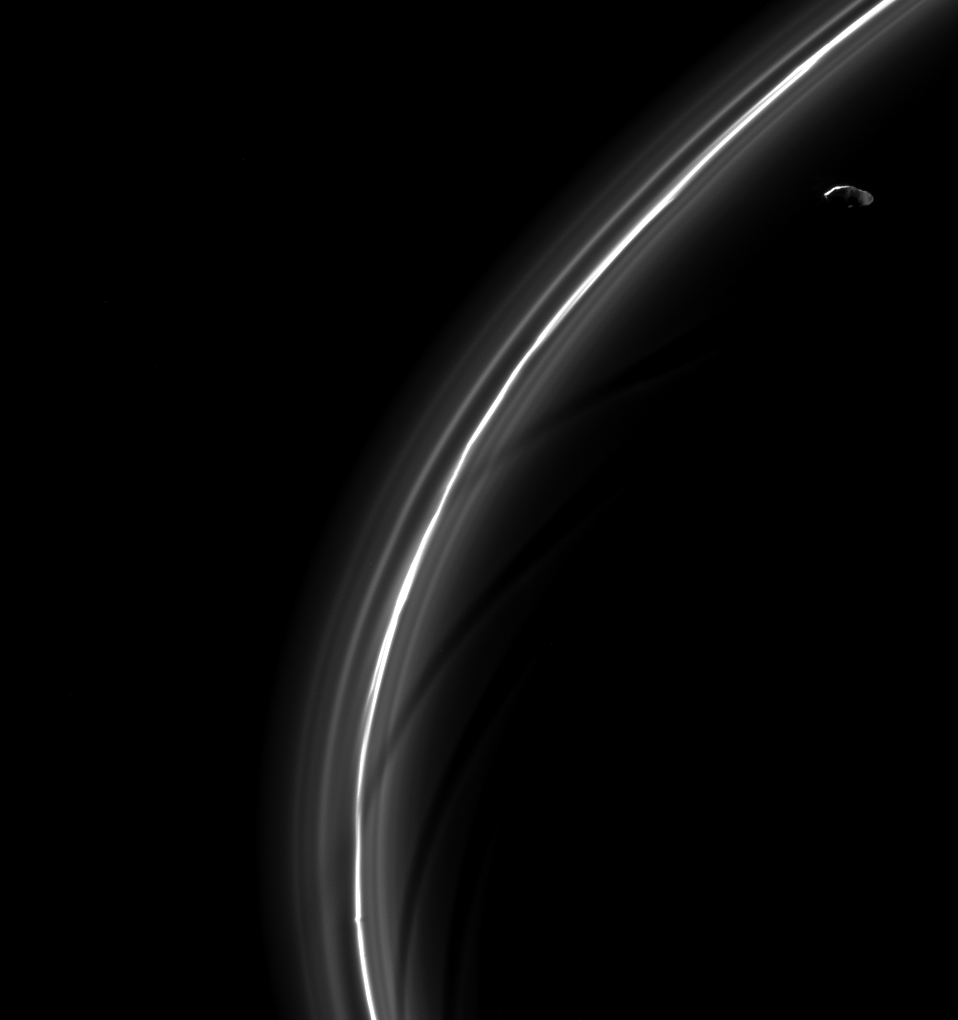

Ring Slicer

Saturn’s moon Prometheus, seen here looking suspiciously blade-like, is captured near some of its sculpting in the F ring.

Prometheus’ (53 miles or 86 kilometers across) orbit sometimes takes it into the F ring. When it enters the ring, it leaves a gore where its gravitational influence clears out some of the smaller ring particles. Below Prometheus, the dark lanes interior to the F ring’s bright core provide examples of previous ring-moon interactions.

This view looks toward the unilluminated side of the rings from about 7 degrees below the ring plane. The image was taken in visible light with the Cassini spacecraft narrow-angle camera on March 15, 2015.

The view was obtained at a distance of approximately 286,000 miles (461,000 kilometers) from Saturn and at a Sun-Saturn-spacecraft, or phase, angle of 115 degrees. Image scale is 1.7 miles (2.8 kilometers) per pixel.

The Cassini mission is a cooperative project of NASA, ESA (the European Space Agency) and the Italian Space Agency. The Jet Propulsion Laboratory, a division of the California Institute of Technology in Pasadena, manages the mission for NASA’s Science Mission Directorate, Washington. The Cassini orbiter and its two onboard cameras were designed, developed and assembled at JPL. The imaging operations center is based at the Space Science Institute in Boulder, Colorado.

Credit: NASA/JPL-Caltech/Space Science Institute